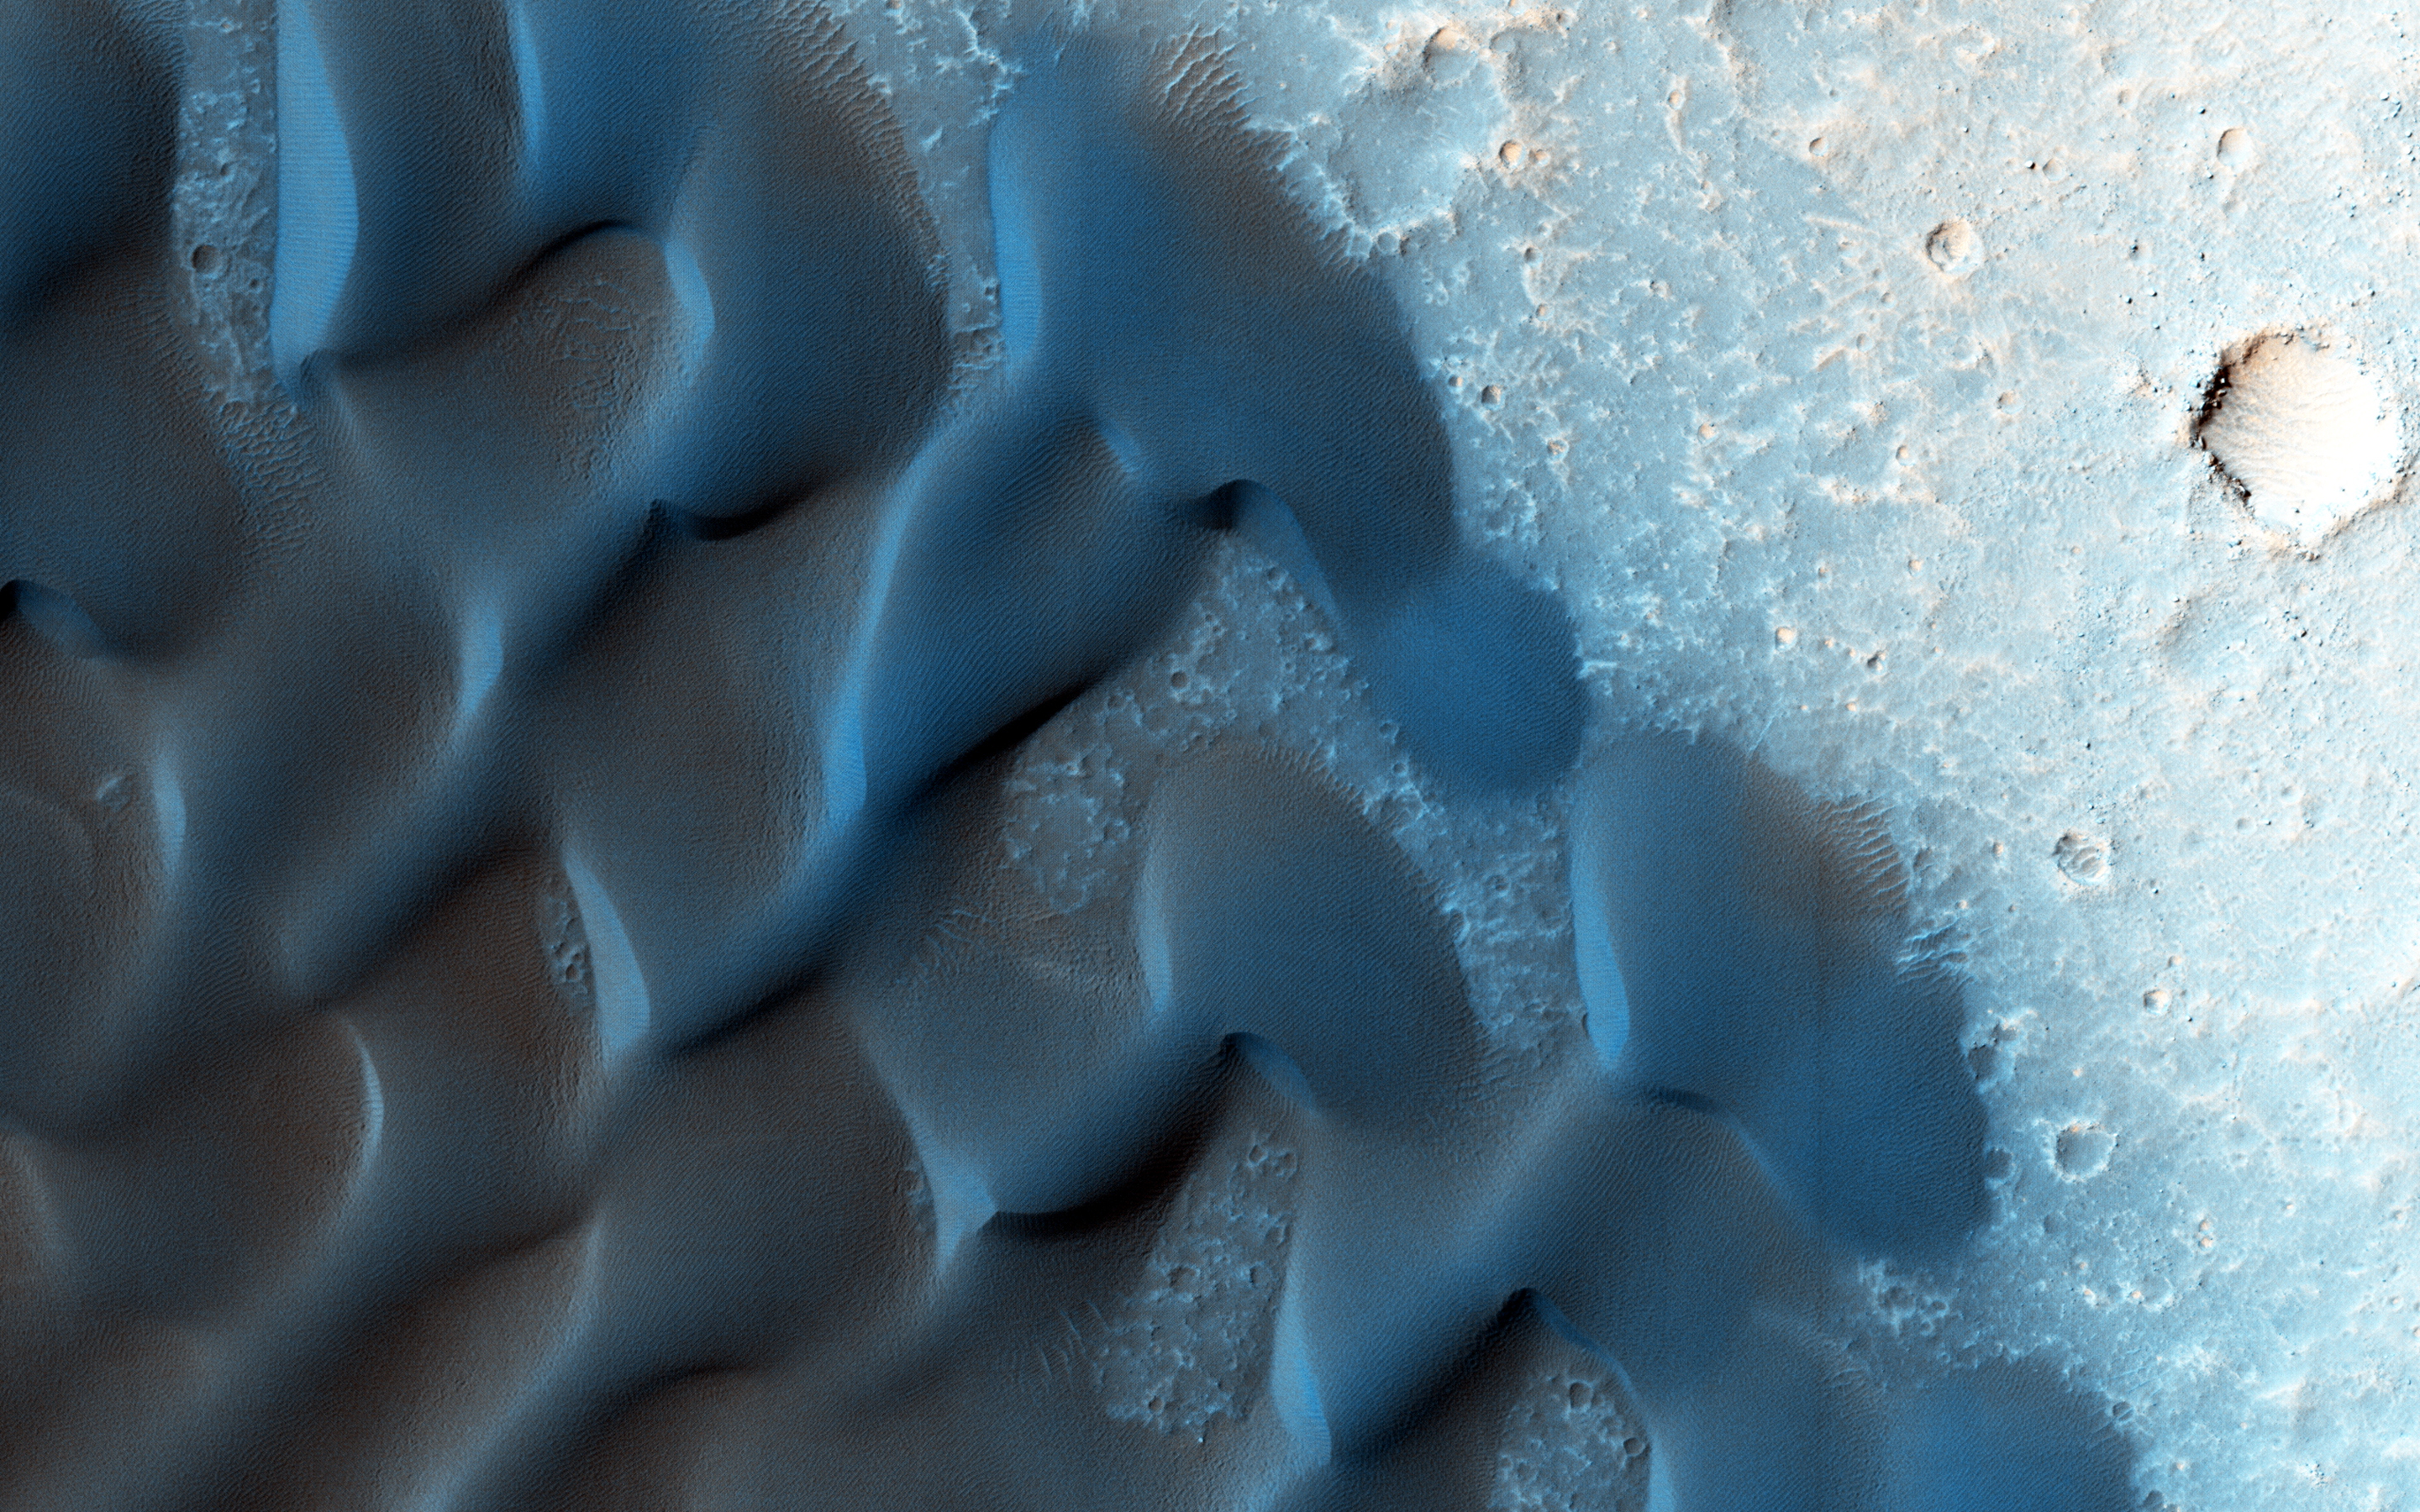

The Changing Sands

As of this date, MRO has been orbiting Mars for nine years. One benefit of MRO’s nearly three completed extended missions is the chance to see landscapes change over time.

These barchan sand dunes are a case in point: these have been imaged at least five times already, and each time, a bit more movement is revealed.

The steeply-dipping slip faces (where sand slides down after it gets piled up on the dunes’ crests) indicate the direction of the wind, although this particular dune field seems to show *two* converging wind directions.

The University of Arizona, Tucson, operates HiRISE, which was built by Ball Aerospace & Technologies Corp., Boulder, Colo. NASA’s Jet Propulsion Laboratory, a division of the California Institute of Technology in Pasadena, manages the Mars Reconnaissance Orbiter Project for NASA’s Science Mission Directorate, Washington.

Credit: NASA/JPL-Caltech/Univ. of Arizona